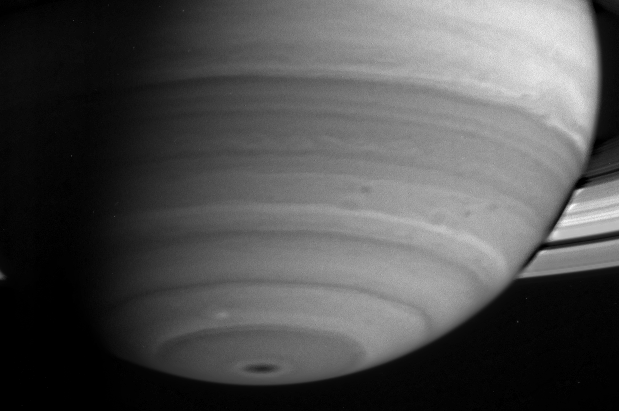

Saturn’s Stripes

This image shows the delicate banded nature of Saturn’s atmosphere. Notable is the small white spot just north of the dark south polar collar. The image was taken with the Cassini narrow angle camera on May 4, 2004, at a distance of 29.7 million kilometers (18.5 million miles) from Saturn. Image scale is 177 kilometers (110 miles) per pixel. The image has been contrast-enhanced to aid visibility.

The Cassini-Huygens mission is a cooperative project of NASA, the European Space Agency and the Italian Space Agency. The Jet Propulsion Laboratory, a division of the California Institute of Technology in Pasadena, manages the Cassini-Huygens mission for NASA’s Office of Space Science, Washington, D.C. The Cassini orbiter and its two onboard cameras, were designed, developed and assembled at JPL. The imaging team is based at the Space Science Institute, Boulder, Colo.

Credit: NASA/JPL/Space Science Institute